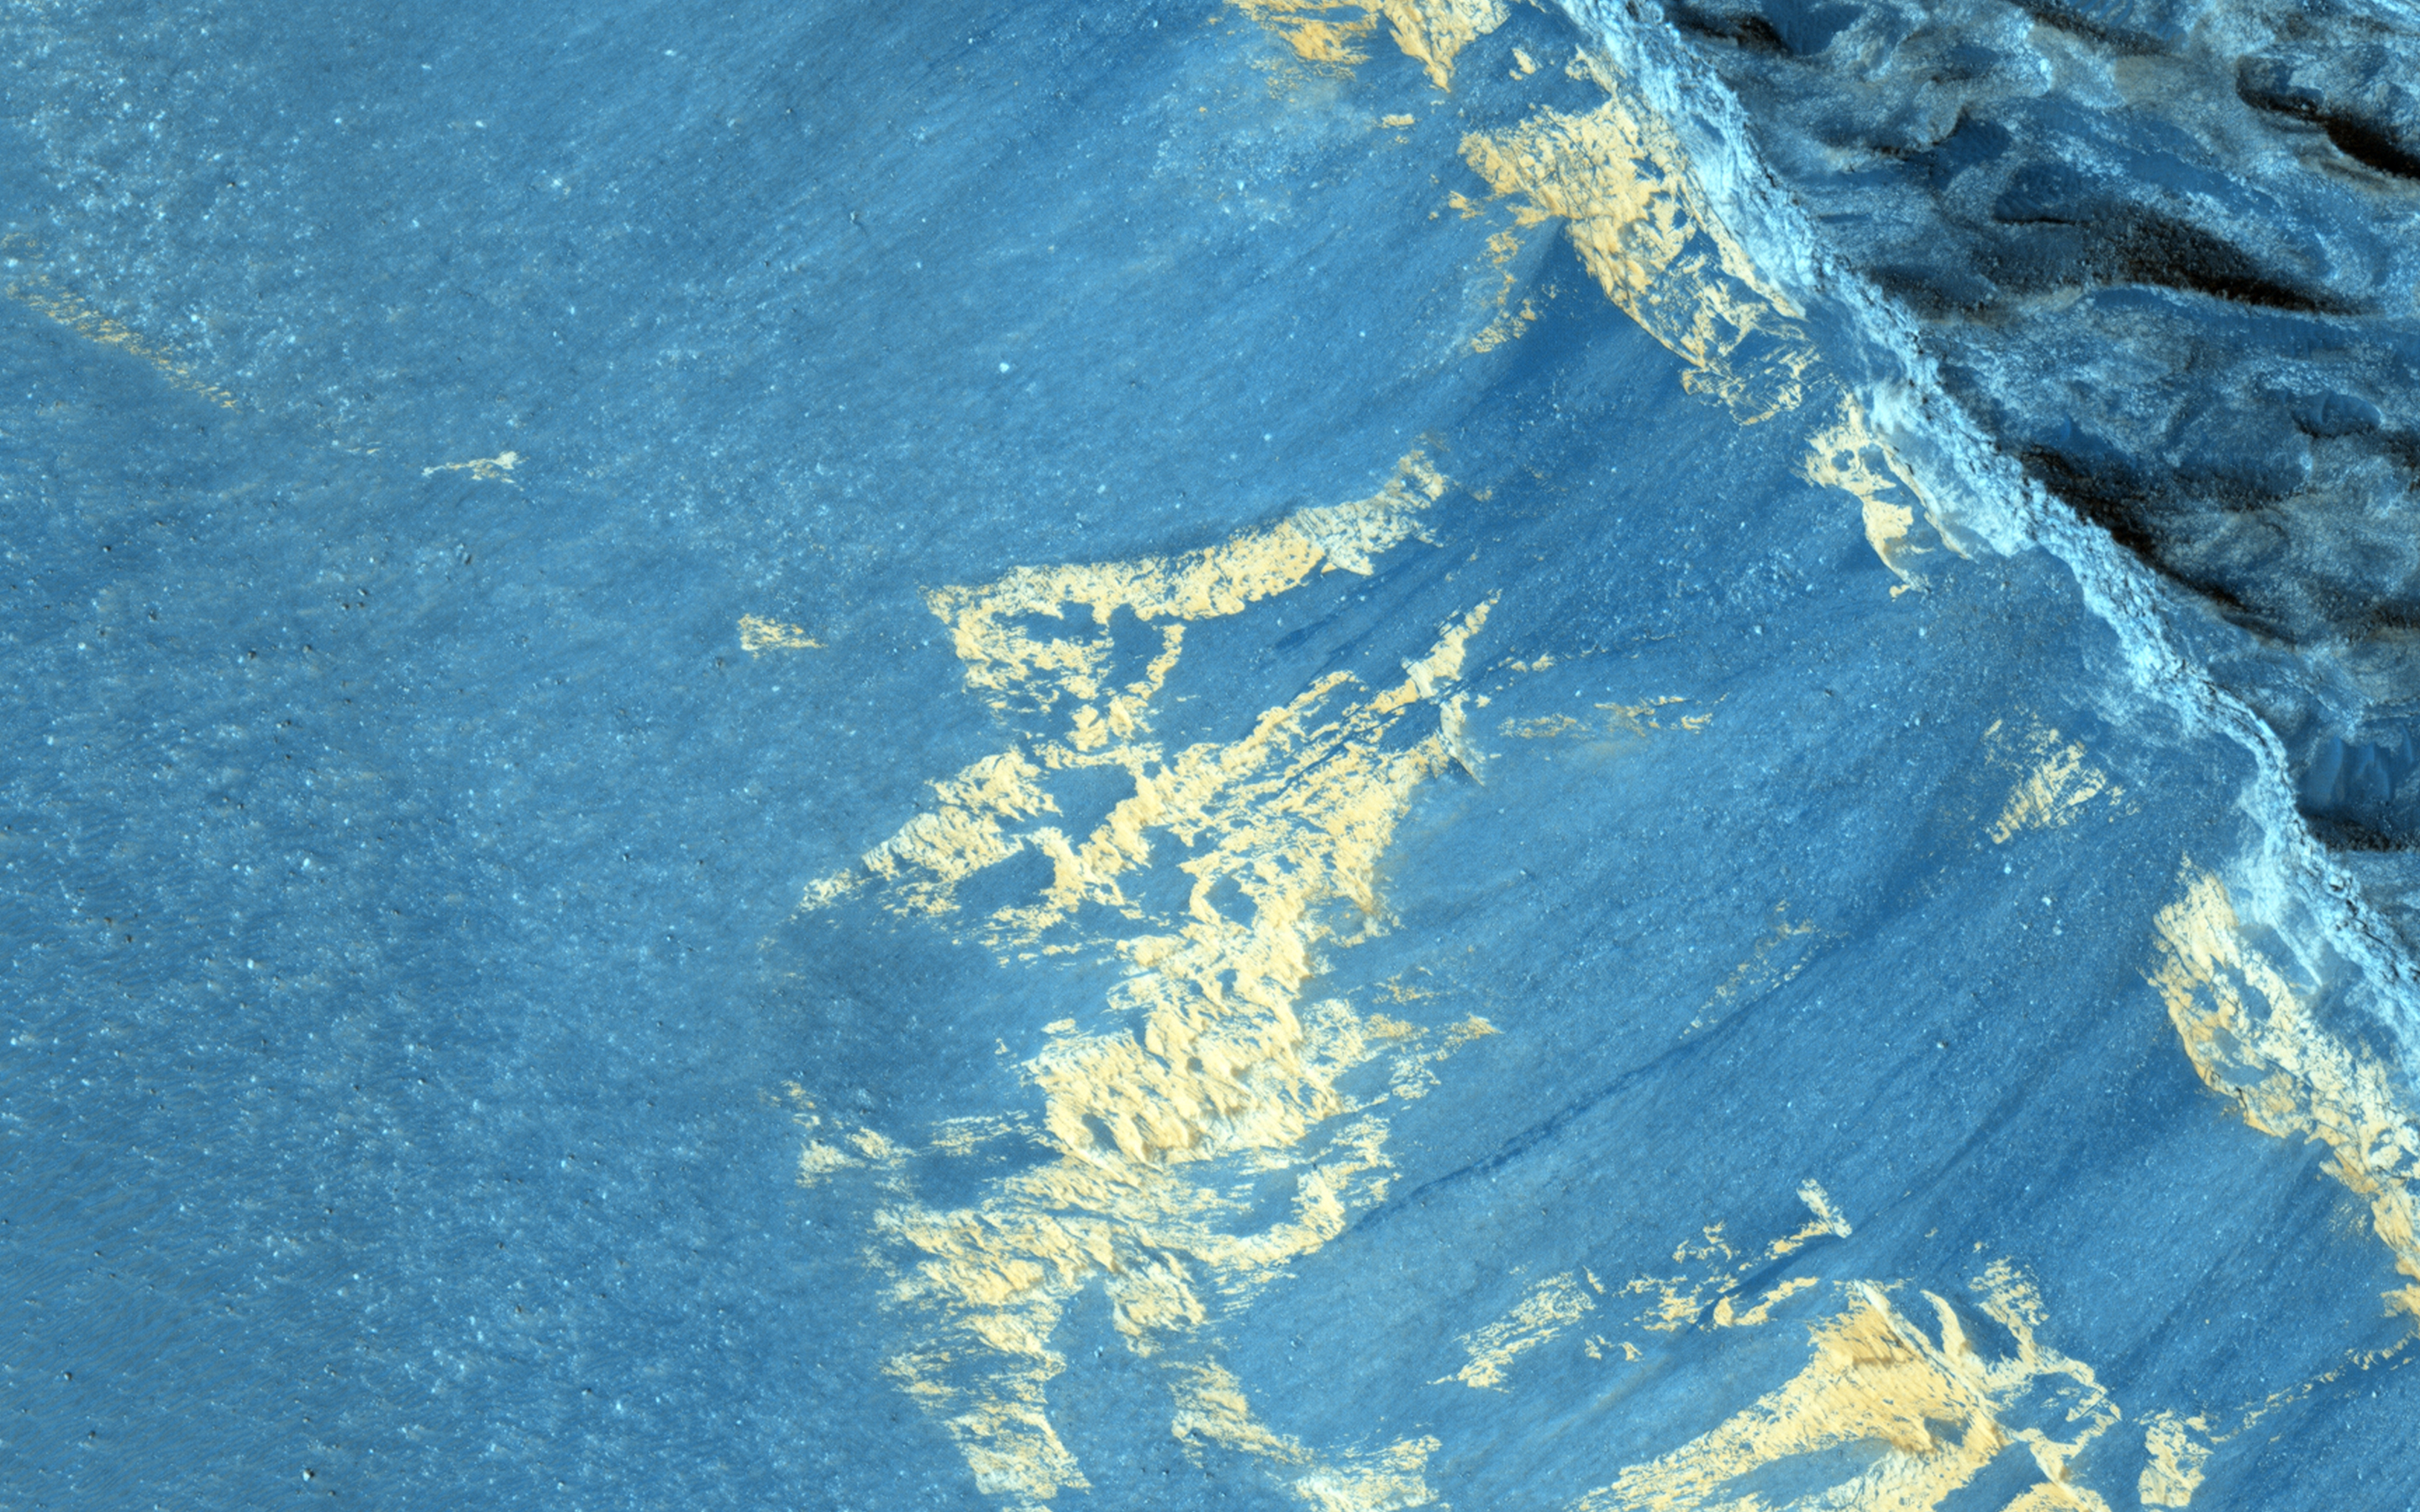

Slope Monitoring in Aram Chaos

A previous image, ESP_025954_1835 showed some striking dark downslope flows. Since this is a dark, low-dust setting, these are probably not slope streaks (which form in bright dusty areas).

This image can provide us with another look, particularly in order to detect any changes. Recurring slope lineae (RSL) are another type of dark streak seen on Martian slopes and are thought to form from flow of liquid water. Do these streaks behave like RSL? Additional images such as this one allow us to test whether these streaks grow seasonally and recur annually.

The University of Arizona, Tucson, operates HiRISE, which was built by Ball Aerospace & Technologies Corp., Boulder, Colorado. NASA’s Jet Propulsion Laboratory, a division of the California Institute of Technology in Pasadena, manages the Mars Reconnaissance Orbiter Project and Mars Science Laboratory Project for NASA’s Science Mission Directorate, Washington.

Credit: NASA/JPL-Caltech/Univ. of Arizona